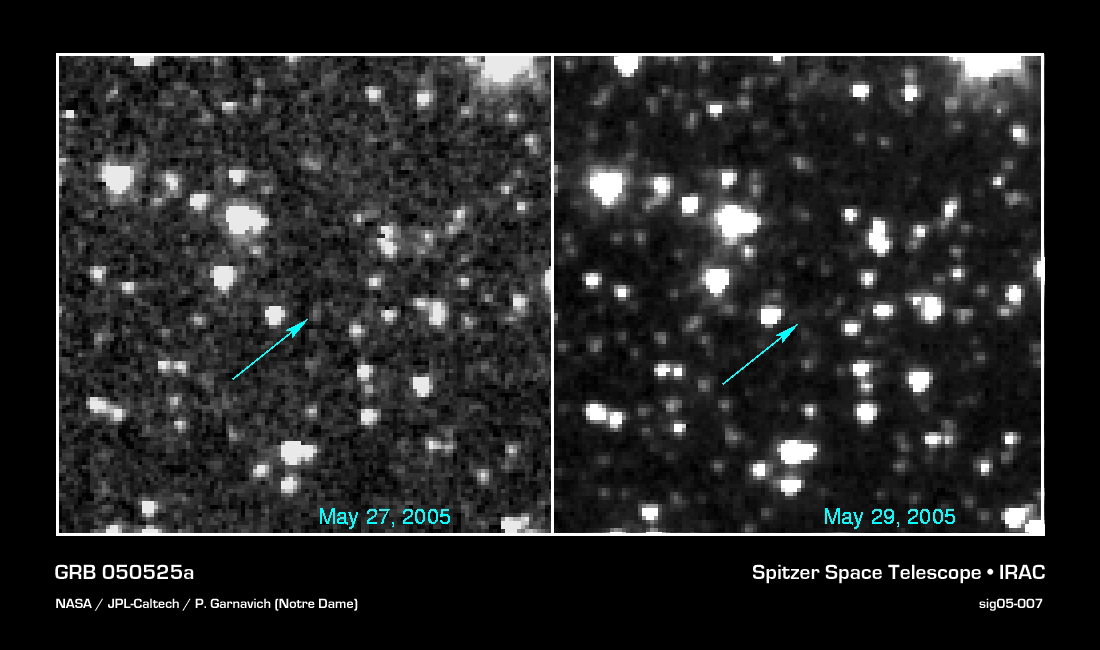

Gamma-Ray Burst 050525a

Heat generated from a gamma-ray burst has been detected for the first time by a team of astronomers led by University of Notre Dame physicist Peter Garnavich.

NASA's Spitzer Space Telescope looked at "GRB 050525a" (named by the date it was discovered, May 25, 2005) with all three of its detectors May 27, just two days after the burst was identified by Swift, another NASA satellite designed to study GRB from gamma-ray wavelengths to visible light.

The light from gamma-ray burst afterglows fades quickly, so Spitzer had to move fast to catch the burst before it disappeared from view.

Gamma-ray bursts are huge blasts of energy visible across large distances in the universe. Research by the same team in 2003 showed that some gamma-ray bursts come from the death of massive stars in a supernova explosion. The explosion is signaled by a short burst of gamma-rays that are then often accompanied by an afterglow of light, X-rays and radio waves which last for just a few hours to a few days. The spasms of light burn with the brilliance of 10 billion suns as a narrow jet of particles, traveling nearly at the speed of light, runs into slow gas surrounding the star.

Credit: NASA/JPL-Caltech/P. Garnavich (Notre Dame)